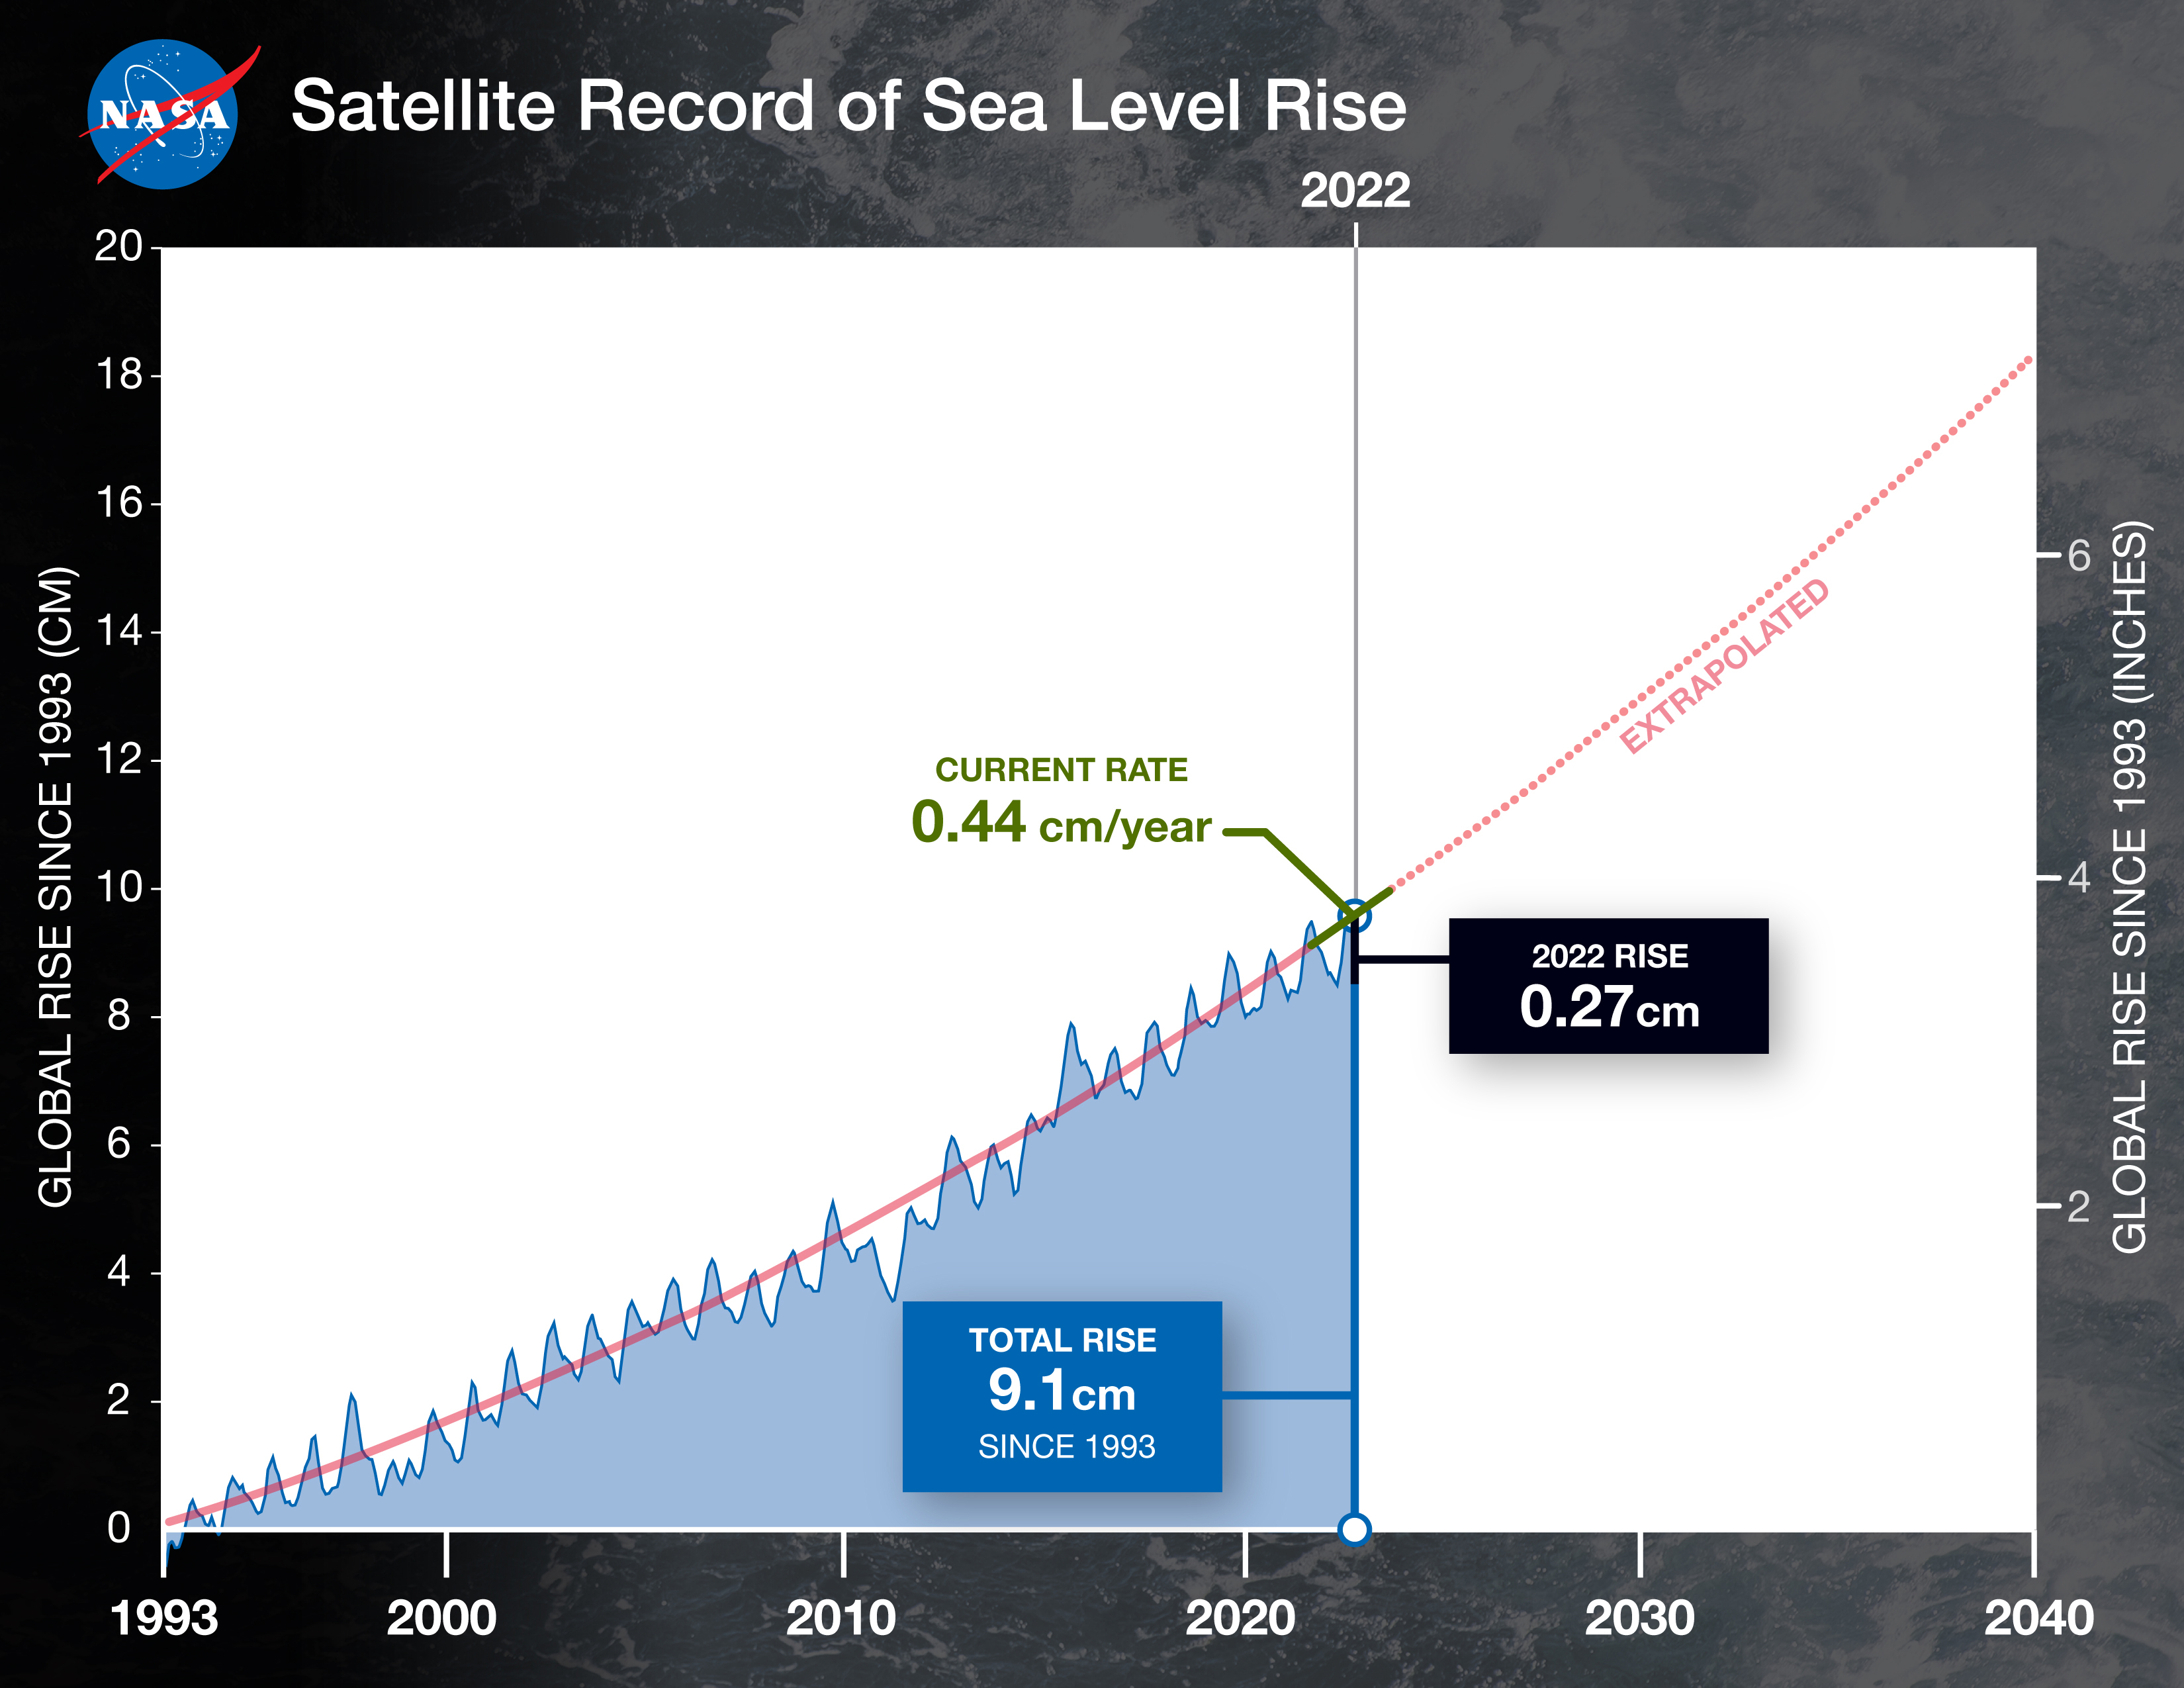

30 Years of Sea Level Rise

Over the past 30 years, global average sea level has risen a total of 3.6 inches (9.1 centimeters), as indicated in this graphic, which is based on sea level measurements (in blue) from five successive satellites starting with the U.S.-French TOPEX/Poseidon mission in 1993. The solid red line shows the trajectory of sea level rise from 1993 to 2022, while the dotted red line shows the increase sea level into the future. Researchers can take the solid red line and calculate the rate of sea level rise, which was 0.08 inches (0.20 centimeters) per year in 1993 and doubled to 0.17 inches (0.44 centimeters) per year by 2022. The dotted red line shows that by 2040, sea levels may rise by an additional 3.66 inches (9.3 cm) above 2022 levels. The trajectory shown in the solid and dotted red line is based on work by the NASA Sea Level Change Team and the Ocean Surface Topography Science Team.

Credit: NASA/JPL-Caltech